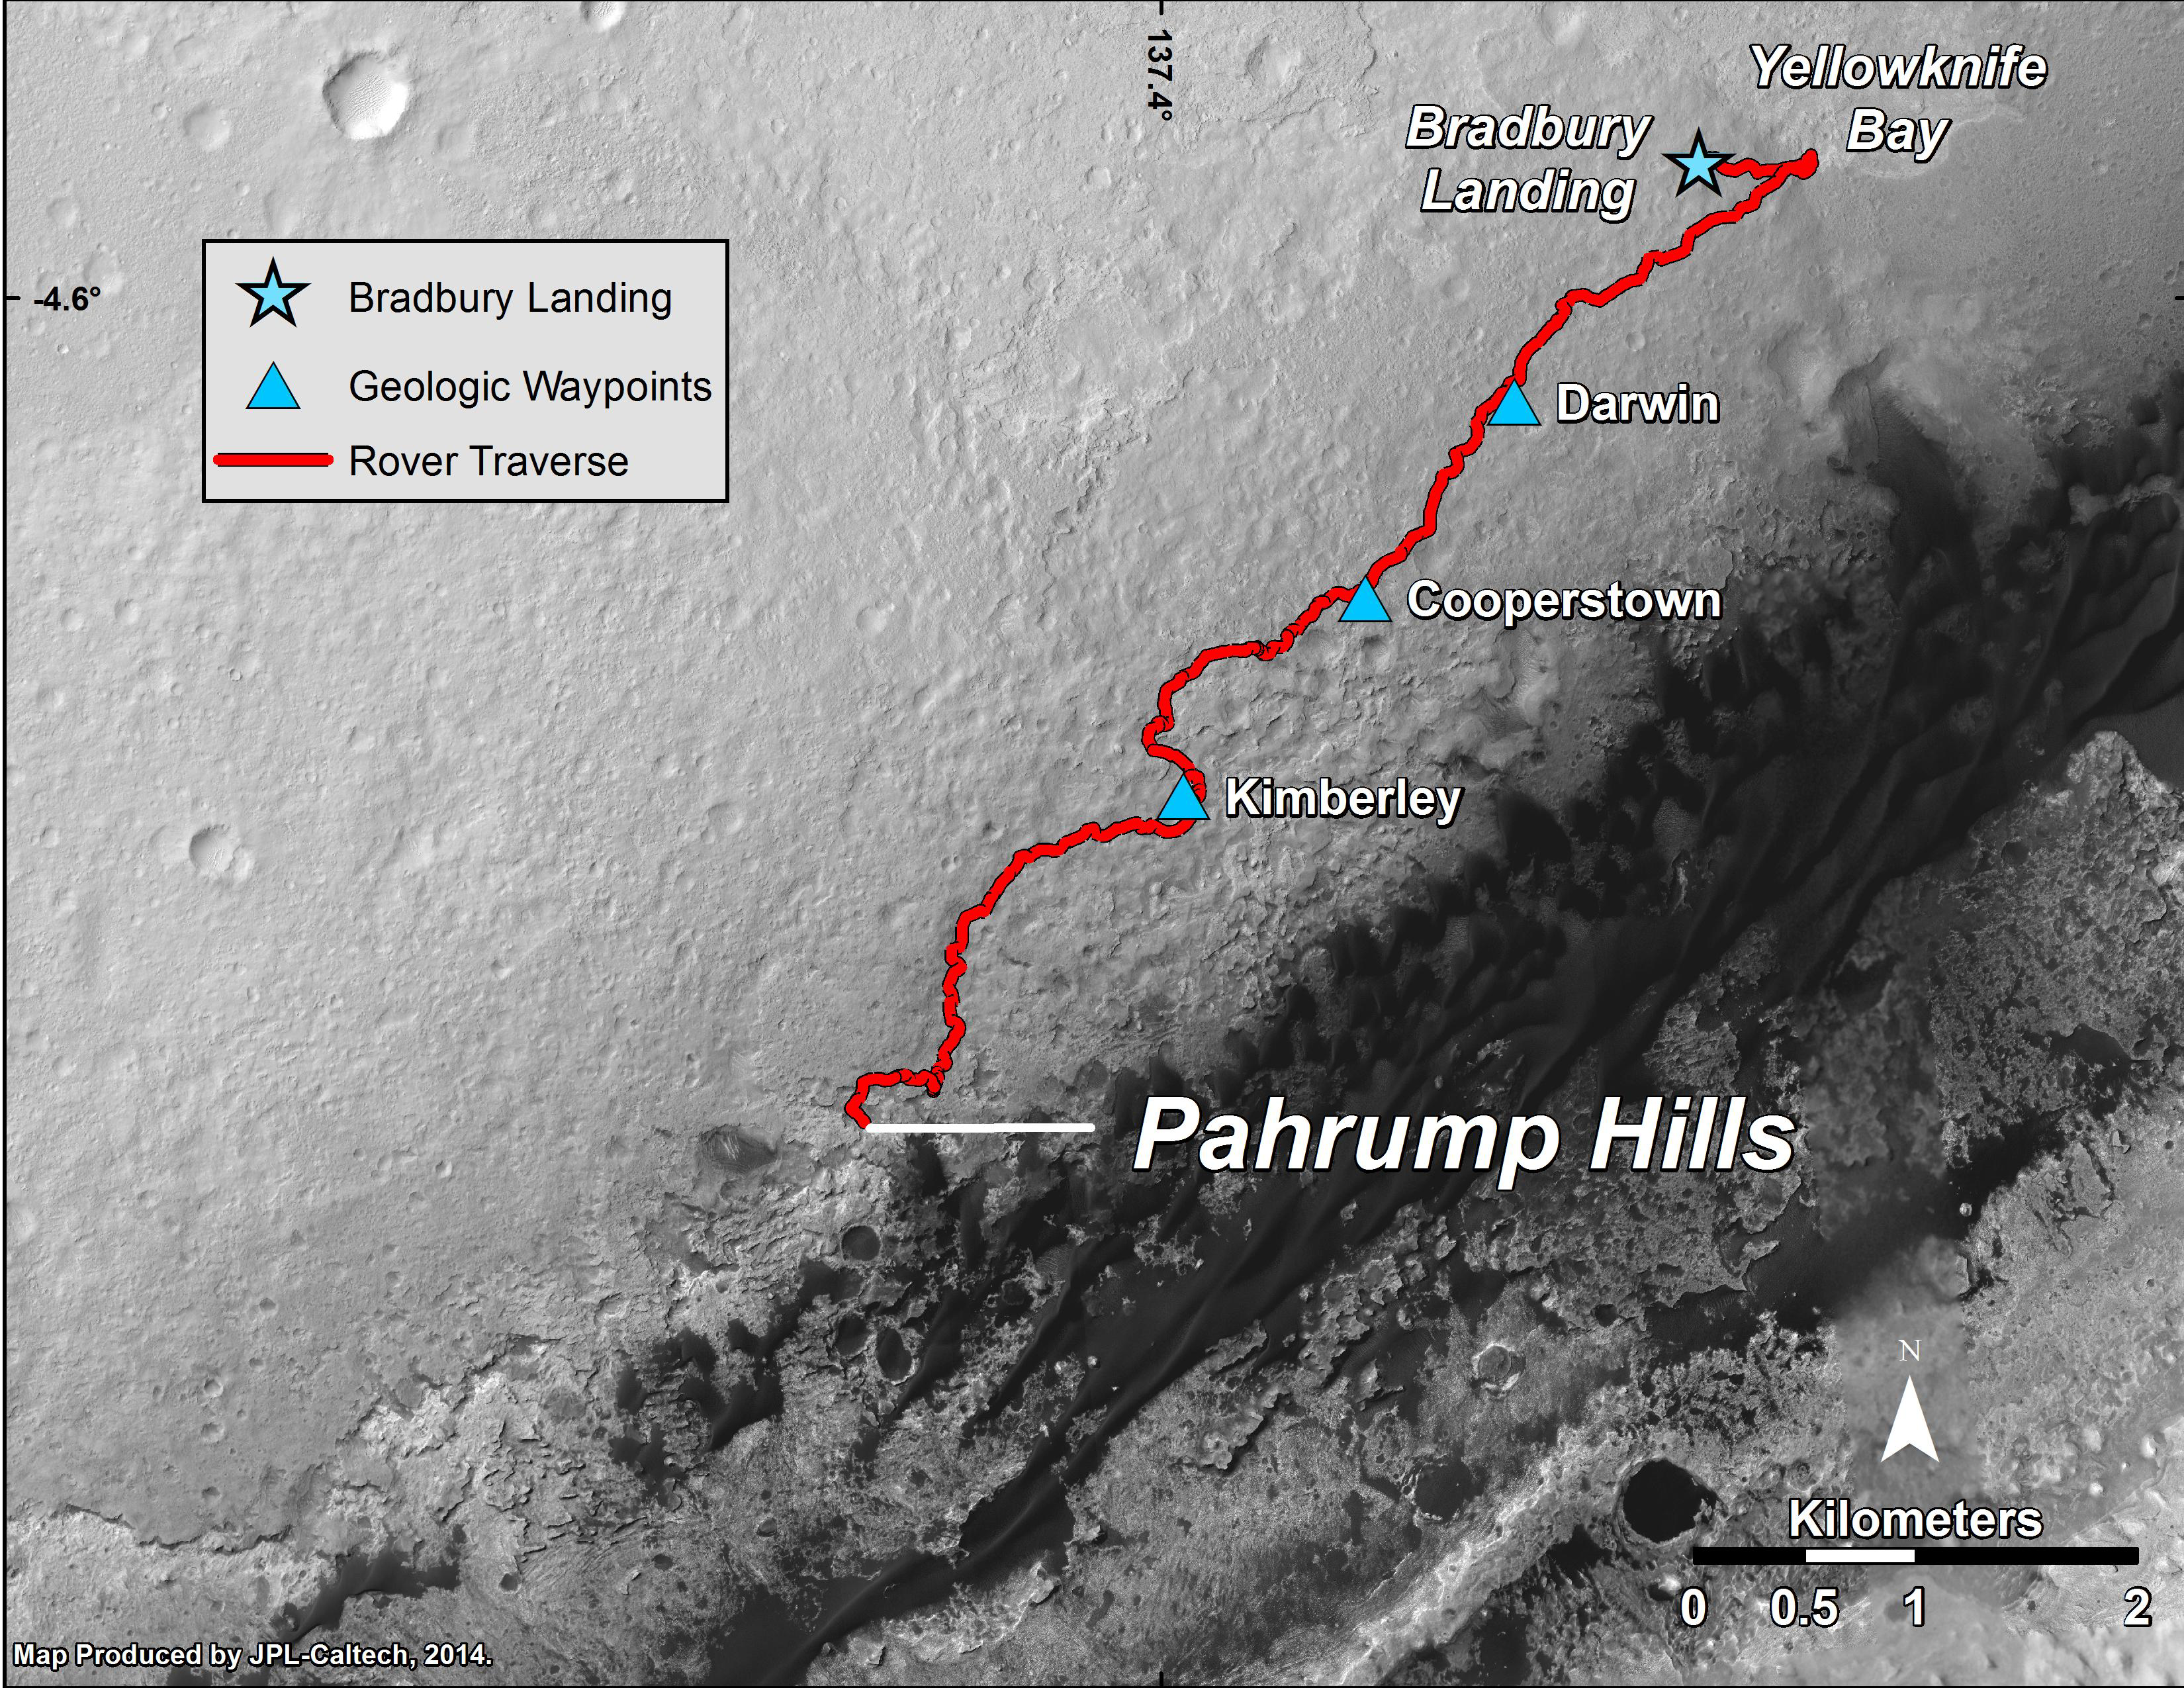

Curiosity Mars Rover’s Route from Landing to ‘Pahrump Hills’

This map shows the route driven by NASA’s Curiosity Mars rover from the “Bradbury Landing” location where it landed in August 2012 to the “Pahrump Hills” outcrop where it drilled into the lowest part of Mount Sharp. The rover reached Pahrump Hills with a 73-foot (22.4-meter) drive on the 653rd Martian day, or sol, of the rover’s work on Mars (Sept. 19, 2014).

The base image for this map is from the High Resolution Imaging Science Experiment (HiRISE) camera on NASA’s Mars Reconnaissance Orbiter. North is up. The dark ground south of the rover’s route has dunes of dark, wind-blown material at the foot of Mount Sharp. The scale bar at lower right represents two kilometers (1.2 miles). For broader-context images of the area, see PIA17355, PIA16064 and PIA16058.

NASA’s Jet Propulsion Laboratory, a division of the California Institute of Technology, Pasadena, manages the Mars Science Laboratory Project and Mars Reconnaissance Orbiter Project for NASA’s Science Mission Directorate, Washington.

Credit: NASA/JPL-Caltech/Univ. of Arizona